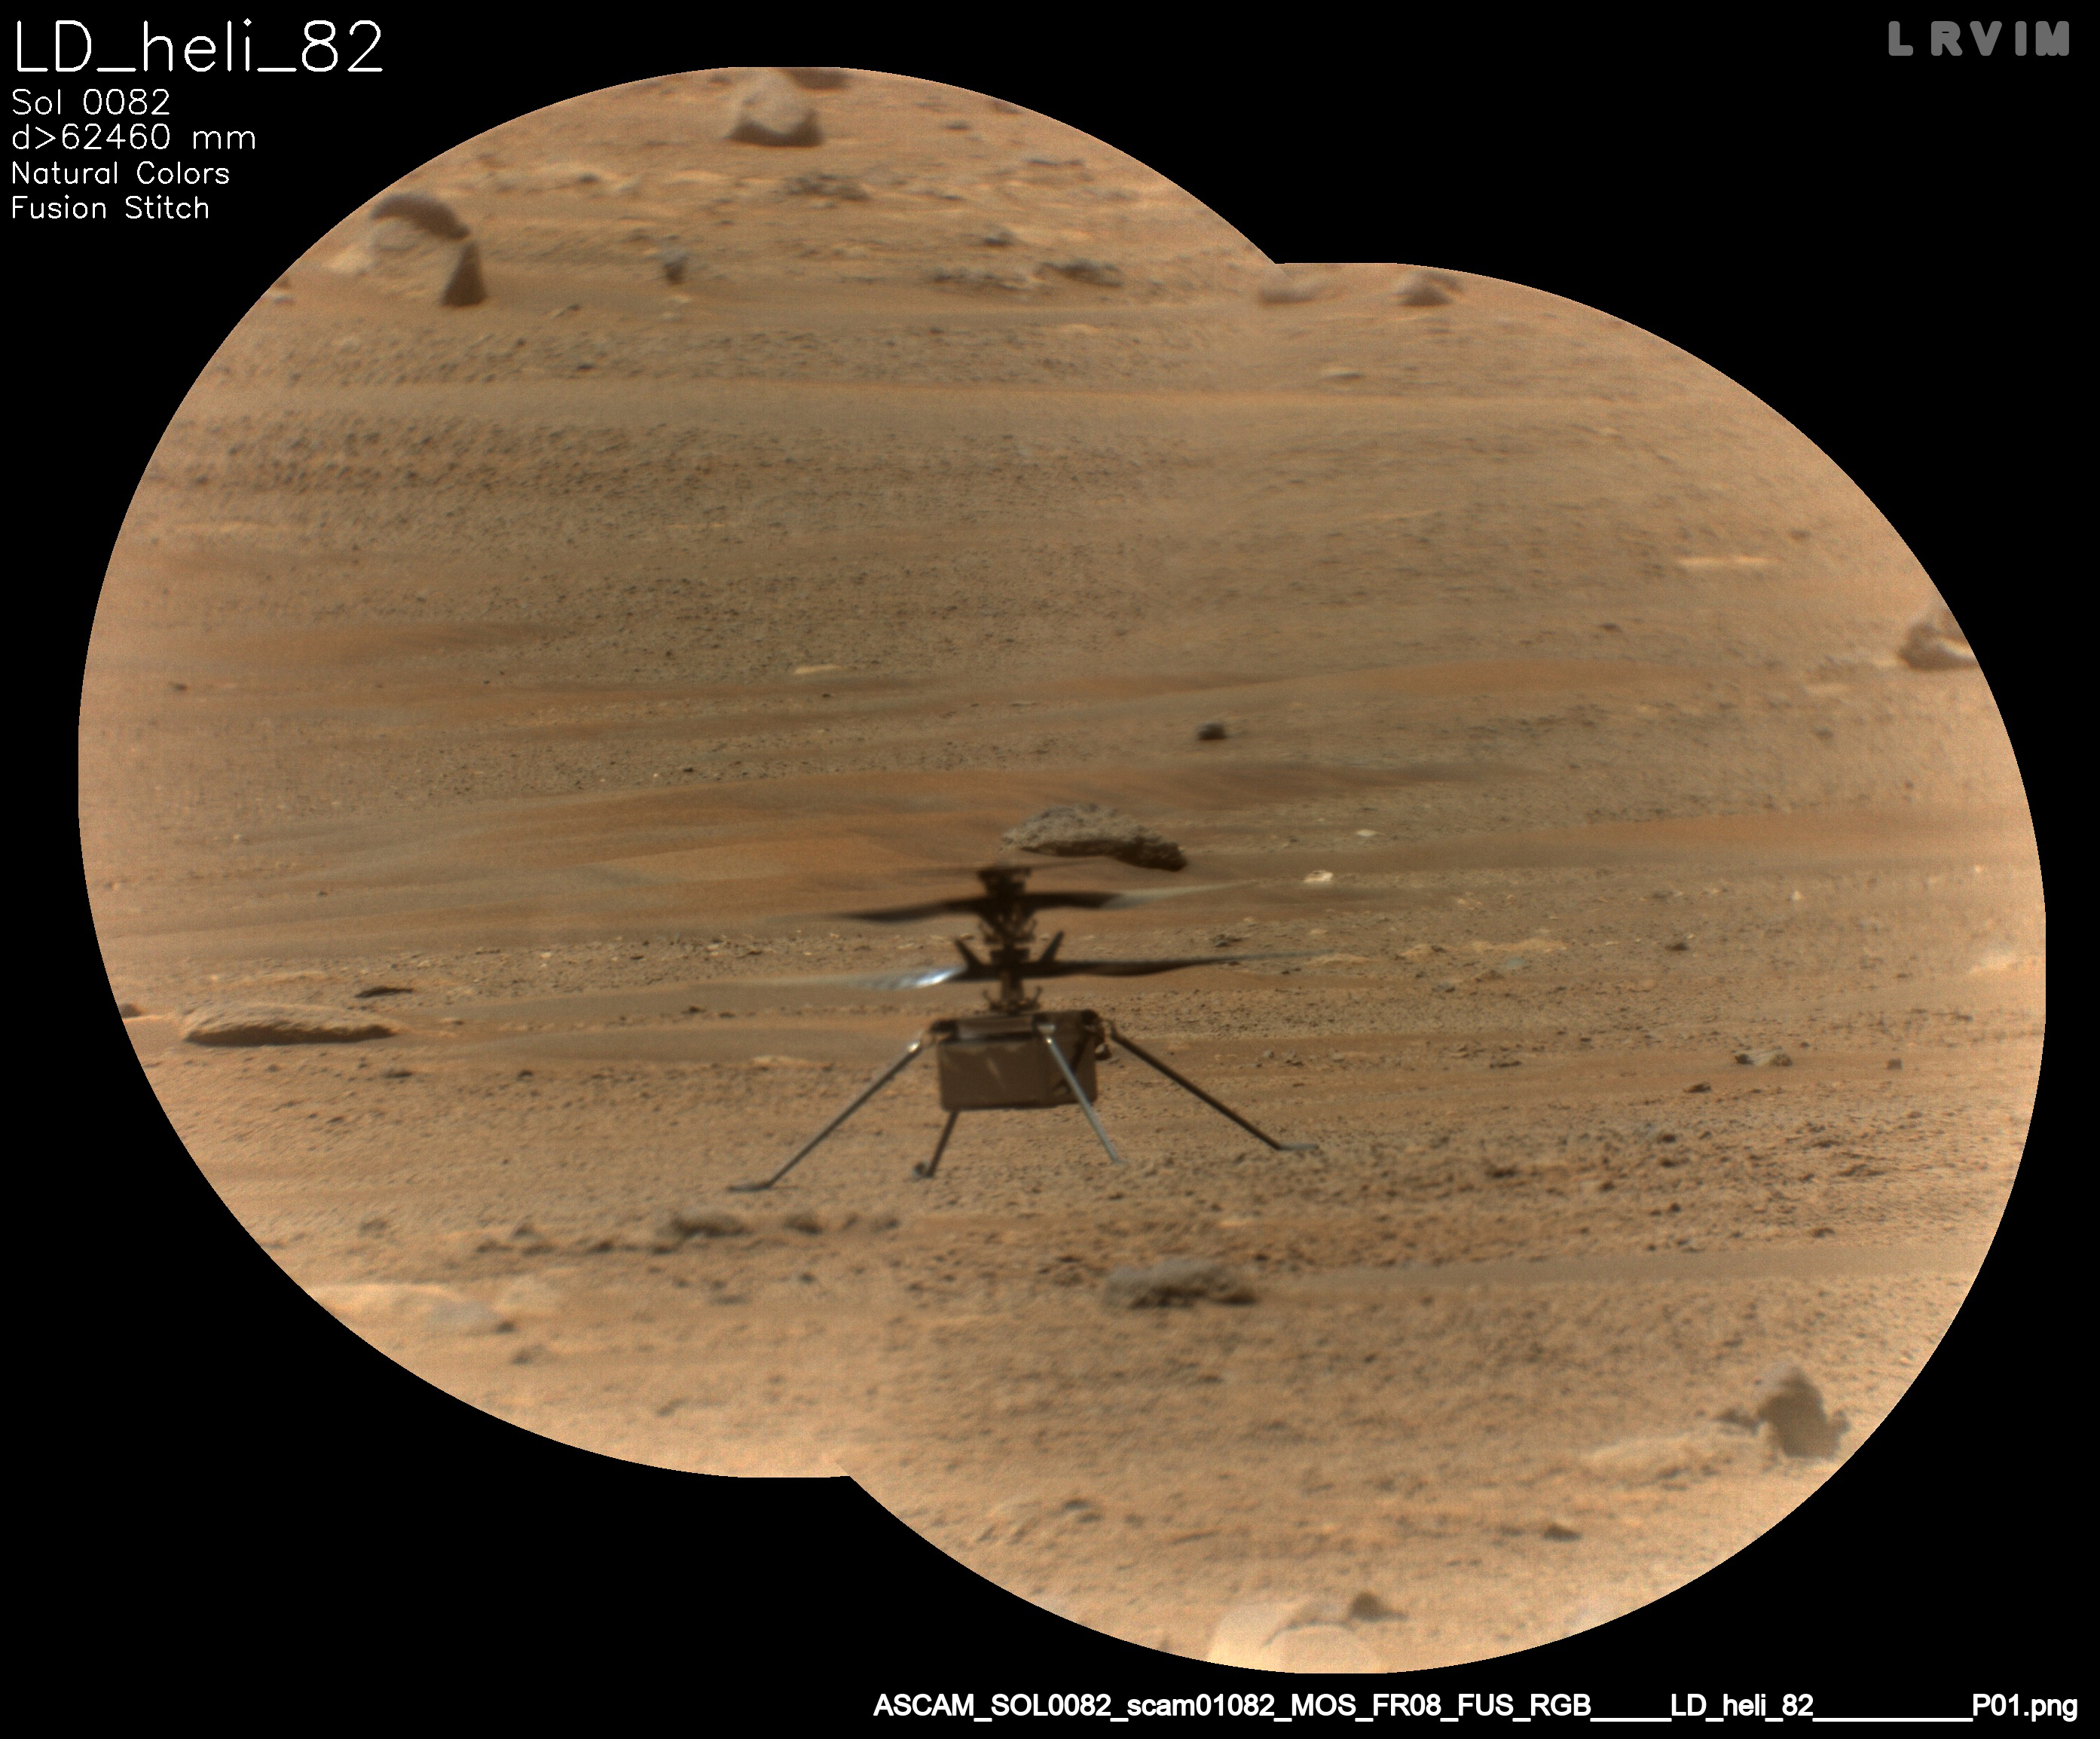

Perseverance’s SuperCam Views the Ingenuity Helicopter

NASA’s Ingenuity Mars Helicopter is viewed here through the Remote Microscopic Imager (RMI) camera, part of the SuperCam instrument aboard NASA’s Perseverance rover. This image was taken on May 14, 2021, the 82nd Martian day, or sol, of the mission.

The RMI is able to spot a softball from nearly a mile away, allowing scientists to take images of details from a long distance. It also provides fine details of nearby targets zapped by SuperCam’s laser.

A key objective for Perseverance’s mission on Mars is astrobiology, including the search for signs of ancient microbial life. The rover will characterize the planet’s geology and past climate, pave the way for human exploration of the Red Planet, and be the first mission to collect and cache Martian rock and regolith (broken rock and dust).

Subsequent NASA missions, in cooperation with ESA (European Space Agency), would send spacecraft to Mars to collect these sealed samples from the surface and return them to Earth for in-depth analysis.

The Mars 2020 Perseverance mission is part of NASA’s Moon to Mars exploration approach, which includes Artemis missions to the Moon that will help prepare for human exploration of the Red Planet.

JPL, which is managed for NASA by Caltech in Pasadena, California, built and manages operations of the Perseverance rover.

Credit: NASA/JPL-Caltech/LANL/CNES/CNRS